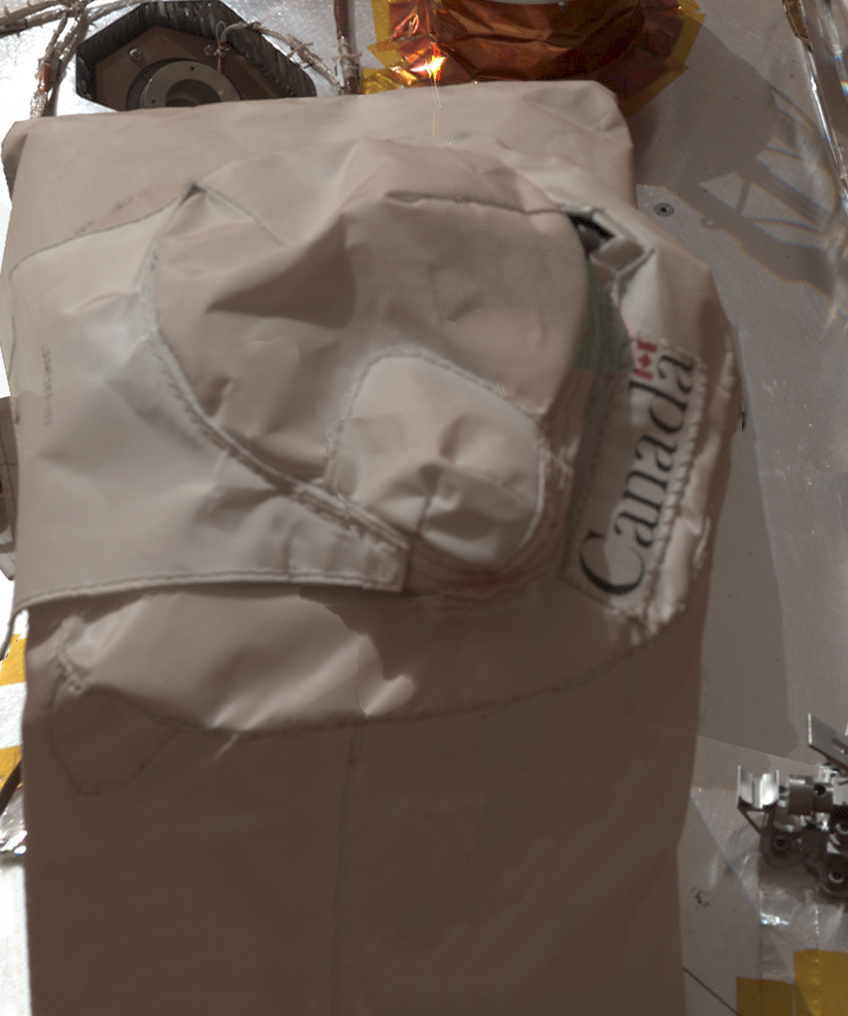

Oh Canada!

This color mosaic image of the protective cover of the lidar onboard NASA’s Phoenix Mars Lander was taken by the Surface Stereo Imager (SSI) on Sol 35, or the 35th day of the mission, June 30, 2008. The lidar is part of the Canadian-built weather station, contributed to the mission by the Canadian Space Agency.

The SSI images are part of a panorama of the lander’s deck and instruments.

The Phoenix Mission is led by the University of Arizona, Tucson, on behalf of NASA. Project management of the mission is led by NASA’s Jet Propulsion Laboratory, Pasadena, Calif. Spacecraft development is by Lockheed Martin Space Systems, Denver.

Photojournal Note: As planned, the Phoenix lander, which landed May 25, 2008 23:53 UTC, ended communications in November 2008, about six months after landing, when its solar panels ceased operating in the dark Martian winter.

Credit: NASA/JPL-Caltech/University of Arizona/Texas A&M University